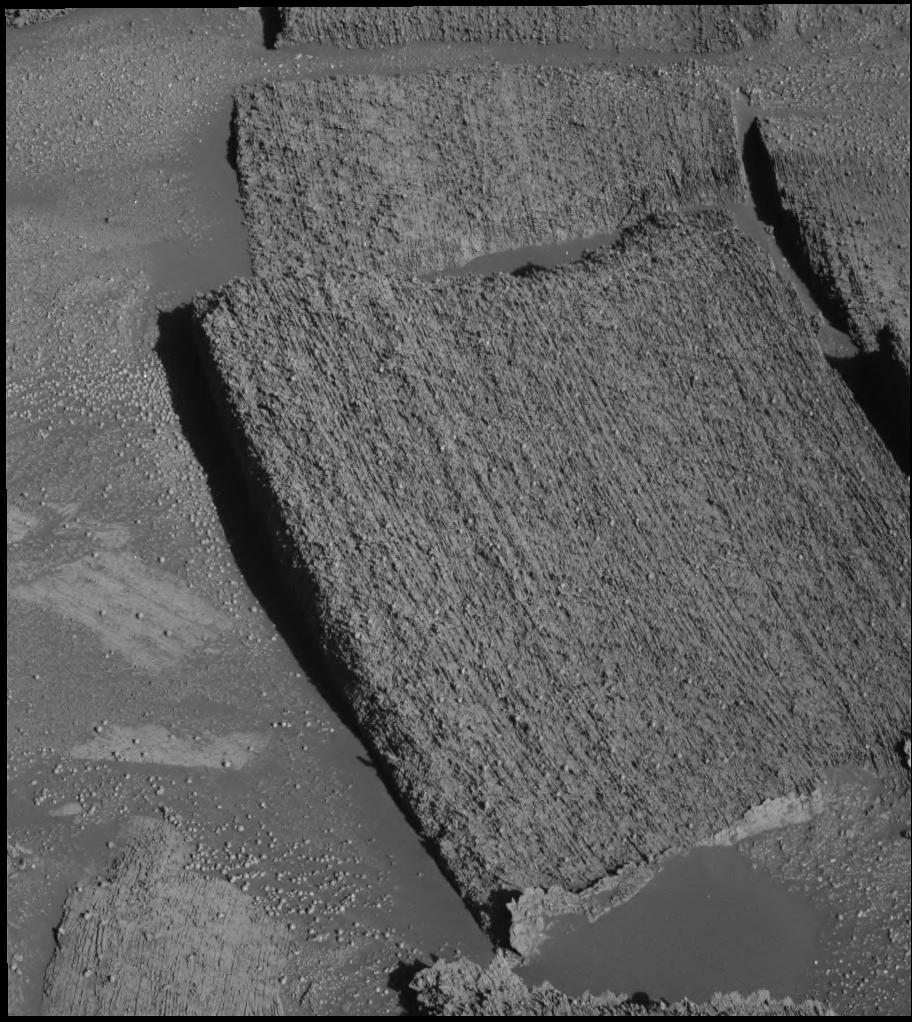

Tantalizing ‘Tipuna’

On the way out of “Endurance Crater,” NASA’s Mars Exploration Rover Opportunity has been making observations along the crater wall, an intriguing and revealing geological path. One factor that immediately caught the eyes of scientists was a noticeable difference between light rocks and dark rocks along the crater rim. The pictured rock, “Tipuna,” lies just under the dividing line, in the dark section. Opportunity’s panoramic camera took this image during the rover’s 306th martian day, or sol (Dec. 3, 2004). The image gives an up-close view of Tipuna, revealing complex layering that was likely caused by ancient flowing water or wind deposition. Scientists have used the rover’s rock abrasion tool to expose interior material for analysis on both dark and light rocks near Tipuna.

Credit: NASA/JPL/Cornell